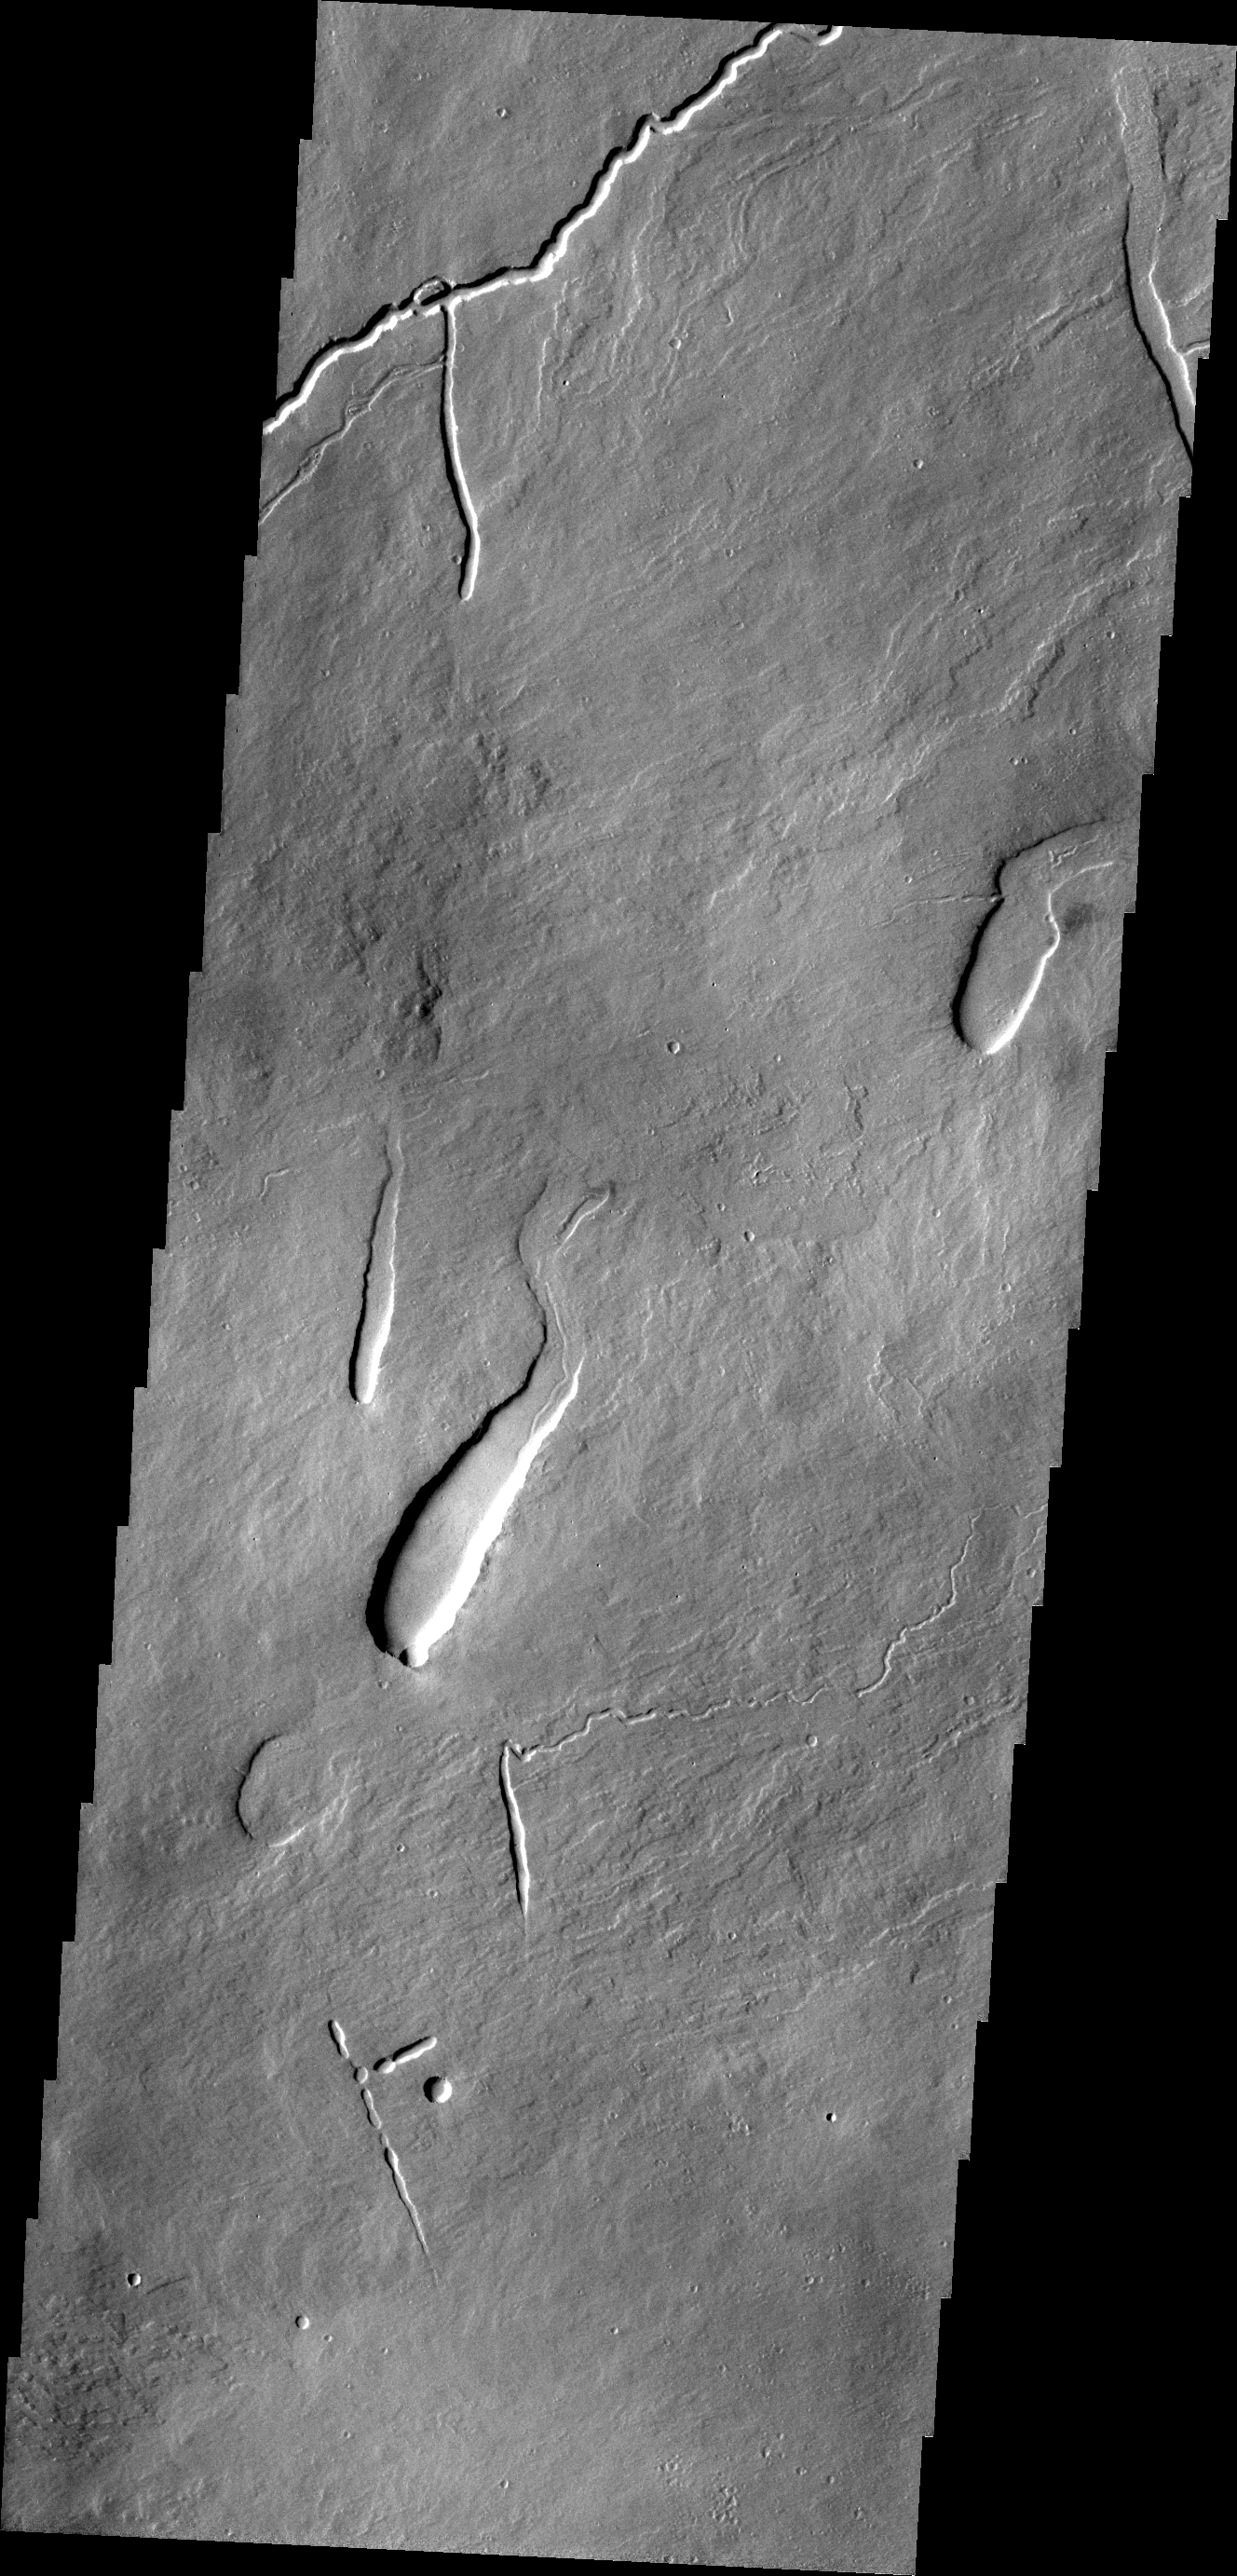

Ascraeus Mons

This VIS image shows part of the northeastern flank of Ascraeus Mons, one of the large Tharsis volcanoes. The channels were carved by lava, not by water.

Credit: NASA/JPL/ASU